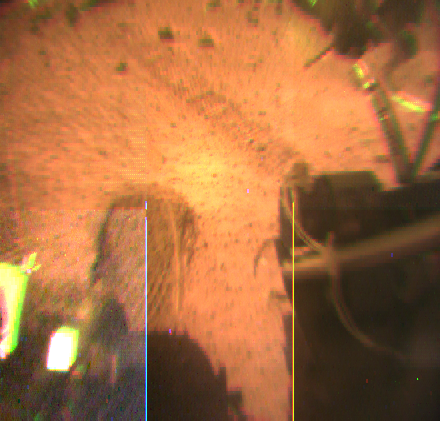

Rover Wheel & Tracks – Color

This view from the Sojourner rover’s rear color camera shows wheel tracks in the orange-red martian soil. One of the rover’s cleated wheels is visible at left.

Mars Pathfinder is the second in NASA’s Discovery program of low-cost spacecraft with highly focused science goals. The Jet Propulsion Laboratory, Pasadena, CA, developed and manages the Mars Pathfinder mission for NASA’s Office of Space Science, Washington, D.C. JPL is an operating division of the California Institute of Technology (Caltech).

Photojournal note: Sojourner spent 83 days of a planned seven-day mission exploring the Martian terrain, acquiring images, and taking chemical, atmospheric and other measurements. The final data transmission received from Pathfinder was at 10:23 UTC on September 27, 1997. Although mission managers tried to restore full communications during the following five months, the successful mission was terminated on March 10, 1998.

Credit: NASA/JPL